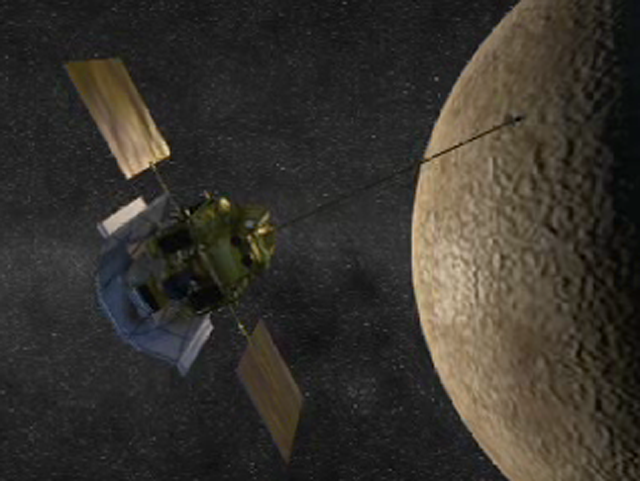

Mercury Orbit Insertion (Artist’s Concept)

MESSENGER prepares to perform the Mercury orbit insertion burn in this animated artist’s concept.

For information regarding the use of images, see the MESSENGER image use policy.

Credit: NASA/Johns Hopkins University Applied Physics Laboratory/Carnegie Institution of Washington